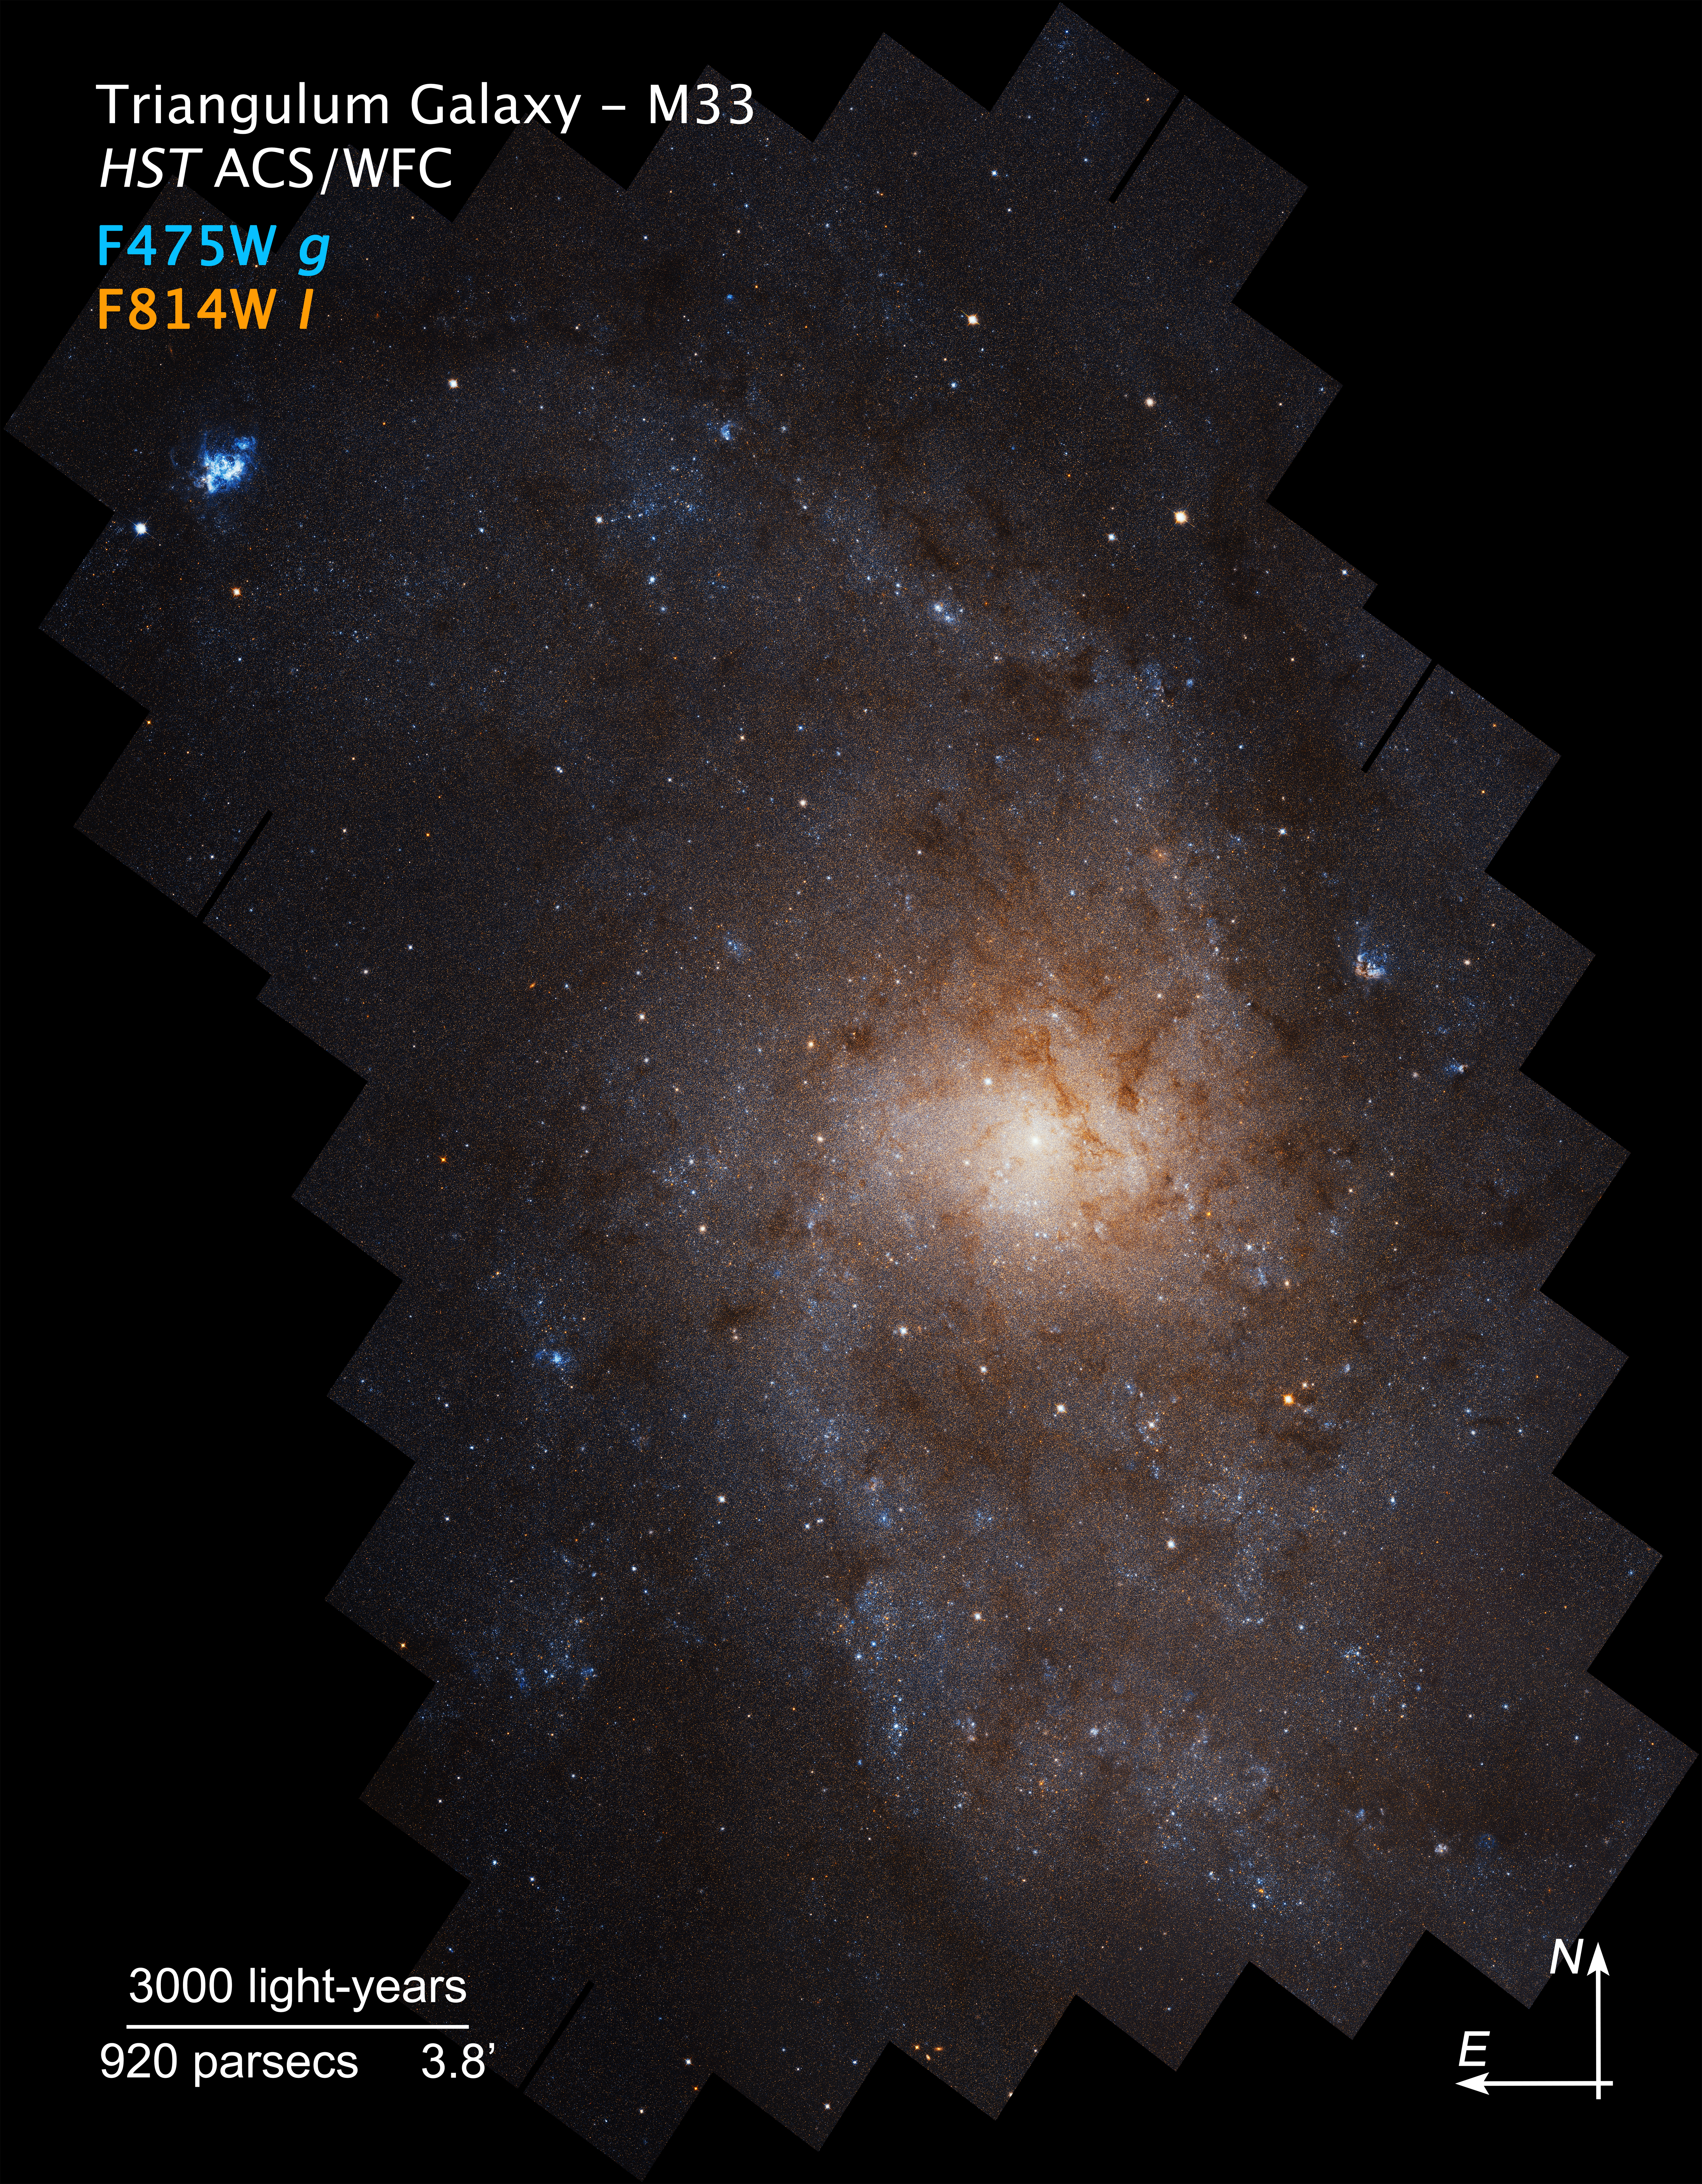

Compass Image of Triangulum Galaxy (M33)

Credit: NASA, ESA, and J. Dalcanton (University of Washington)